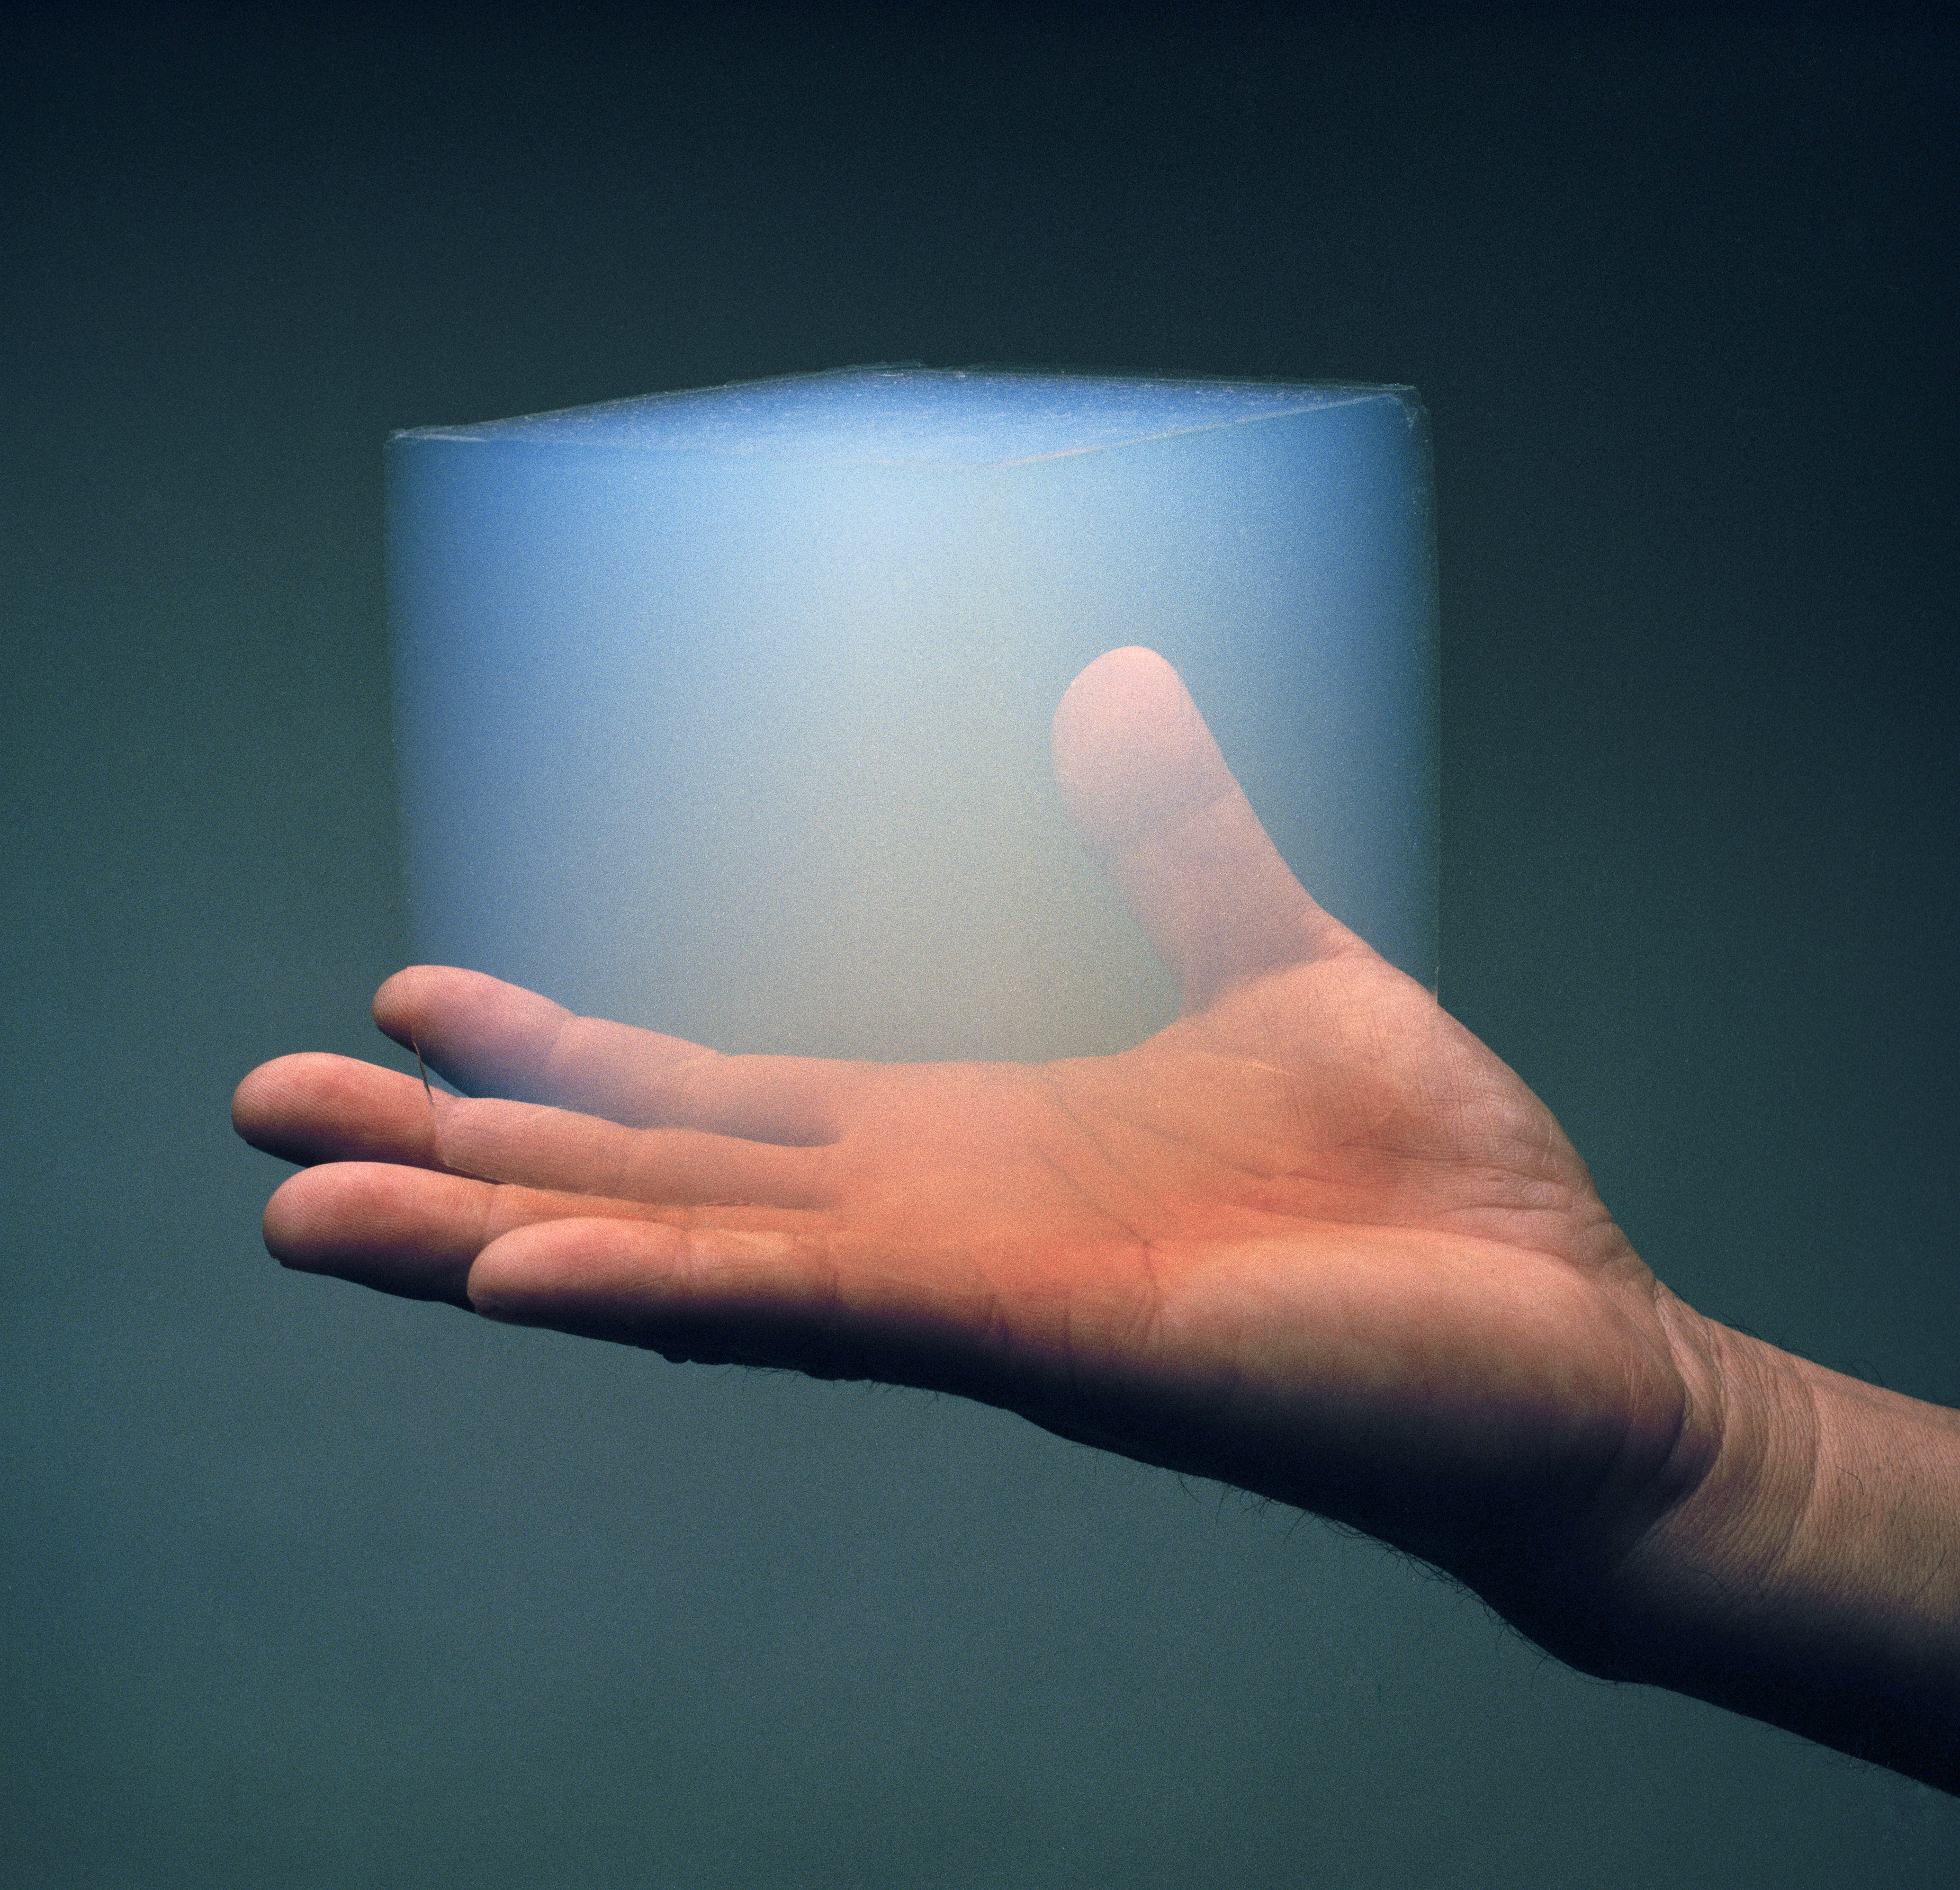

Aerogel Greenhouses for Mars?

Scientists are exploring how aerogel, a translucent, Styrofoam-like material, could be used as a building material on Mars. Aerogel retains heat; structures built with it could raise temperatures enough to melt water ice on the Martian surface.

Credit: NASA/JPL-Caltech